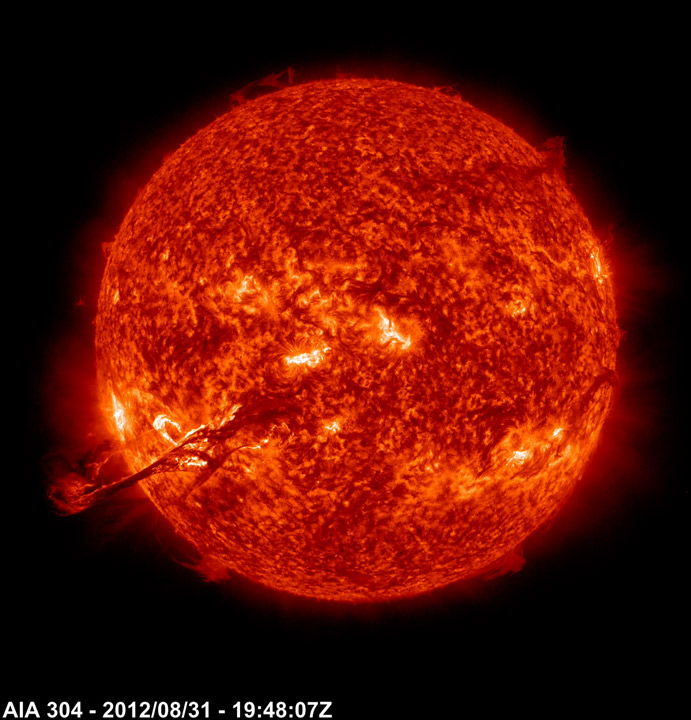

Magnificent Outburst

Sparked by a medium-sized (C-class) flare, a long, magnetic filament burst out from the Sun, producing one of the best shows that the Solar Dynamics Observatory (SDO) has seen (Aug. 31, 2012). Viewed in the 304 Angstrom wavelength of extreme ultraviolet light, the filament strand gets stretched outwards until it finally breaks and heads off to the left. Some of the particles from this eruption did hit Earth with a glancing blow on Sept. 3, generating some beautiful aurora. The video clip covers four hours of activity.

Credit: NASA/SDO